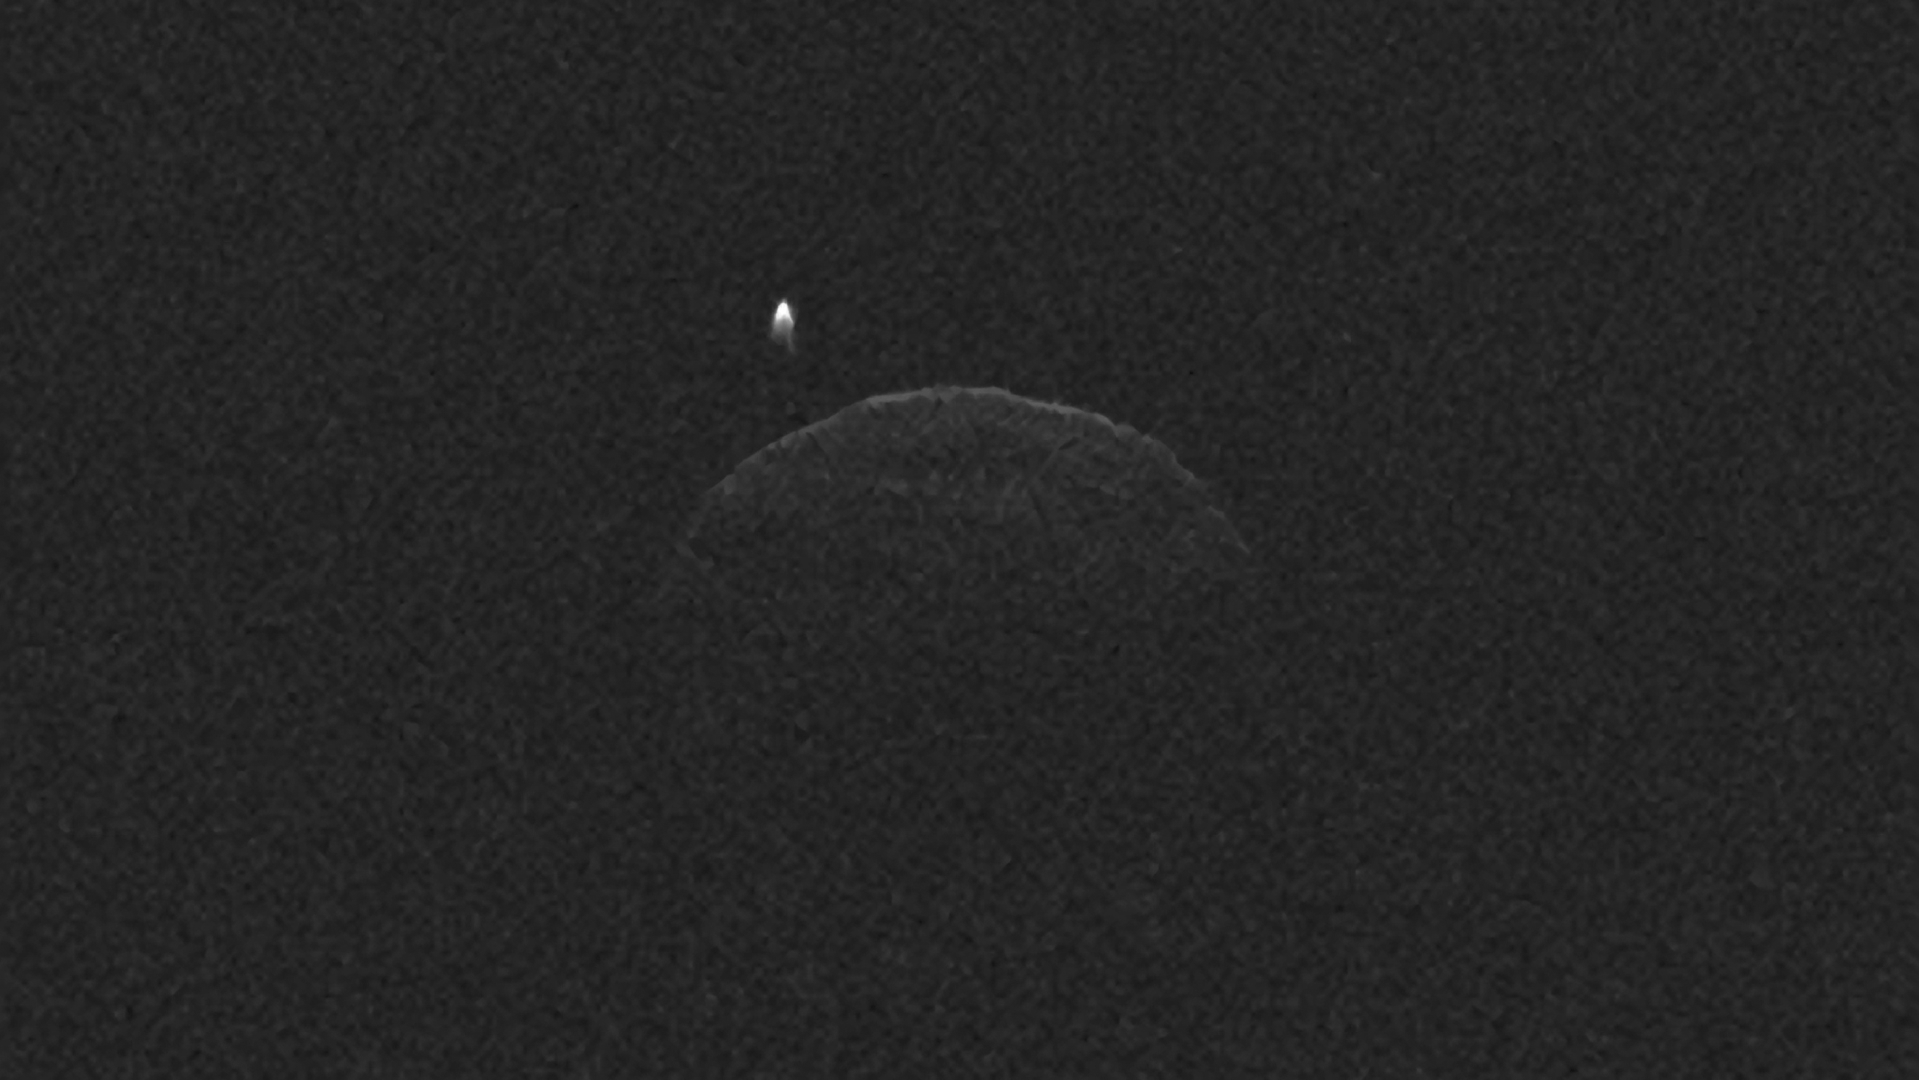

Radar Movies Highlight Asteroid 1998 QE2 and Its Moon

This radar imagery of asteroid 1998 QE2 and its moon was generated from data collected by NASA’s 230-foot-wide (70-meter) Deep Space Network antenna at Goldstone, Calif., on June 1, 2013. Each of the 55 individual images used in the movie required about five minutes of data collection by the Goldstone radar. At the time of the observations, asteroid 1998 QE2 was about 3.75 million miles (6 million kilometers) from Earth. The resolution is about 125 feet (38 meters) per pixel.

The data indicate the main, or primary body, is approximately 1.9 miles (3 kilometers) in diameter and has a rotation period of about five hours. The asteroid’s satellite, or moon, is approximately 2,000 feet (600 meters) wide, has an elongated appearance, and completes a revolution around its host body about once every 32 hours. At any point during its orbit, the maximum distance between the primary body and moon is about 4 miles (6.4 kilometers). Similar to our moon, which always points the same “face” at Earth, the asteroid’s satellite appears to always show the same portion of its surface to the primary asteroid. This is called “synchronous rotation.”

Credit: NASA/JPL-Caltech/GSSR